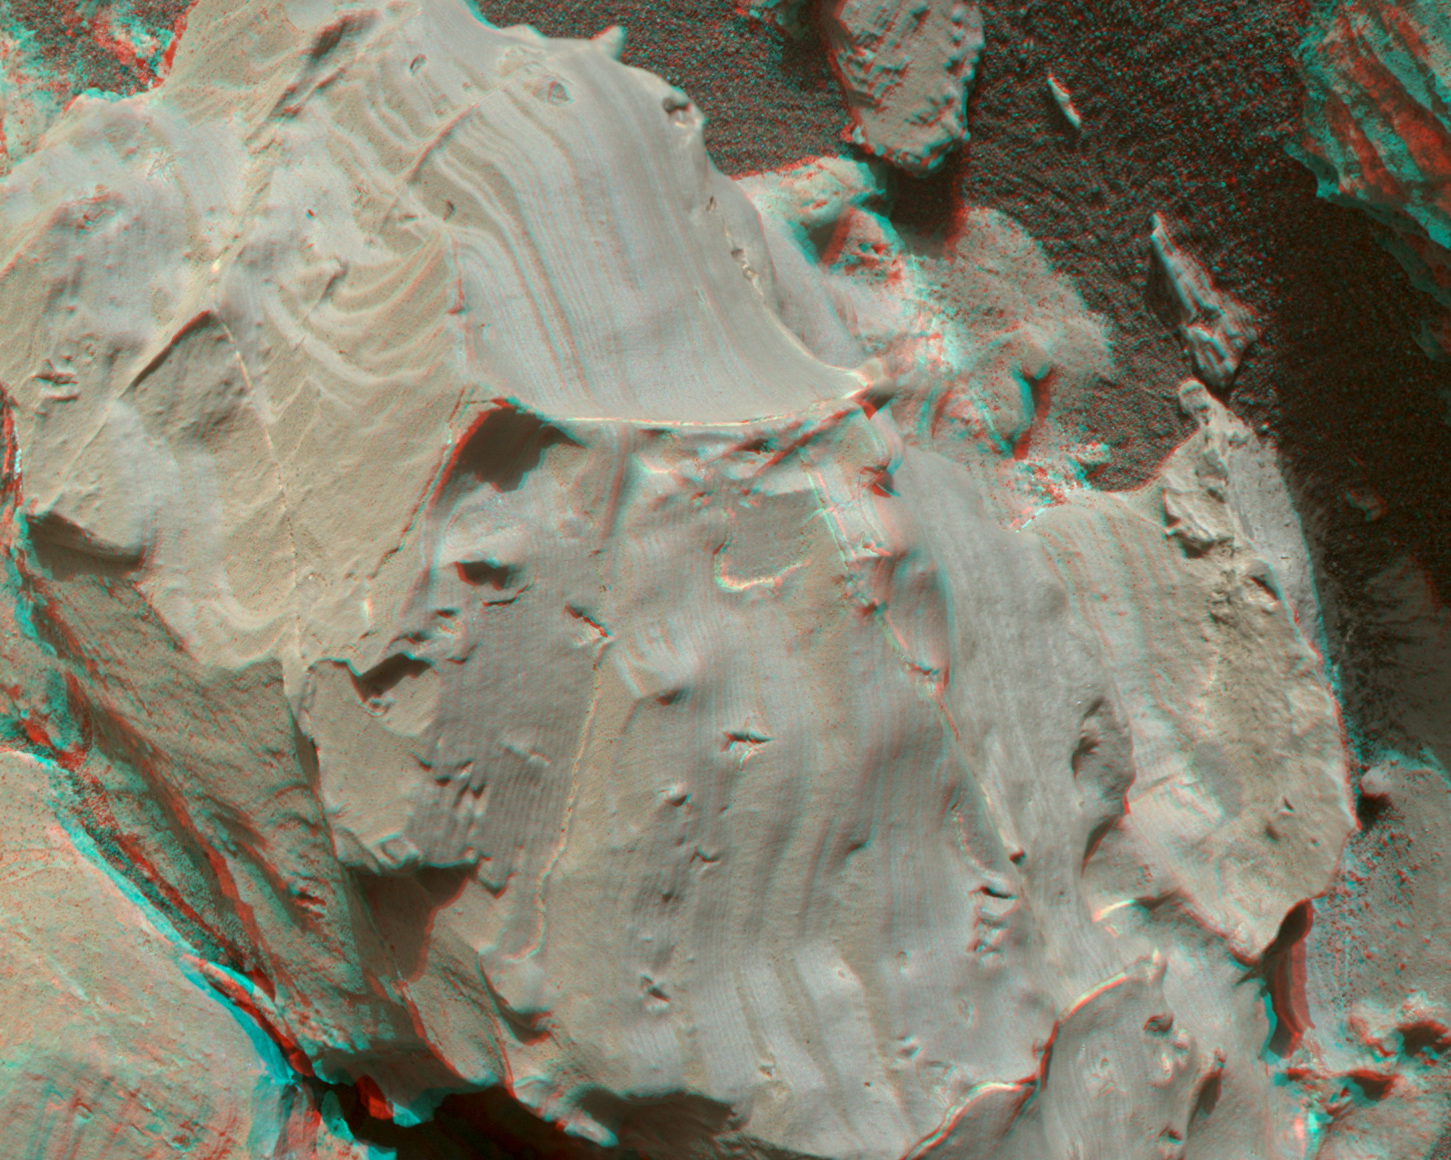

Stereo View of Martian Rock Target ‘Funzie’

The surface of the Martian rock target in this stereo image includes small hollows with a “swallowtail” shape characteristic of some gypsum crystals, most evident in the lower left quadrant. These hollows may have resulted from the original crystallizing mineral subsequently dissolving away. The view appears three-dimensional when seen through blue-red glasses with the red lens on the left.

The scene spans about 2.5 inches (6.5 centimeters). This rock target, called “Funzie,” is near the southern, uphill edge of “Vera Rubin Ridge” on lower Mount Sharp. The stereo view combines two images taken from slightly different angles by the Mars Hand Lens Imager (MAHLI) camera on NASA’s Curiosity Mars rover, with the camera about 4 inches (10 centimeters) above the target. Fig. 1 and Fig. 2 are the separate “right-eye” and “left-eye” images, taken on Jan. 11, 2018, during the 1,932nd Martian day, or sol, of the rover’s work on Mars.

MAHLI was built by Malin Space Science Systems, San Diego. NASA’s Jet Propulsion Laboratory, a division of the California Institute of Technology in Pasadena, manages the Mars Science Laboratory Project for the NASA Science Mission Directorate, Washington. JPL designed and built the project’s Curiosity rover.

Credit: NASA/JPL-Caltech/MSSS